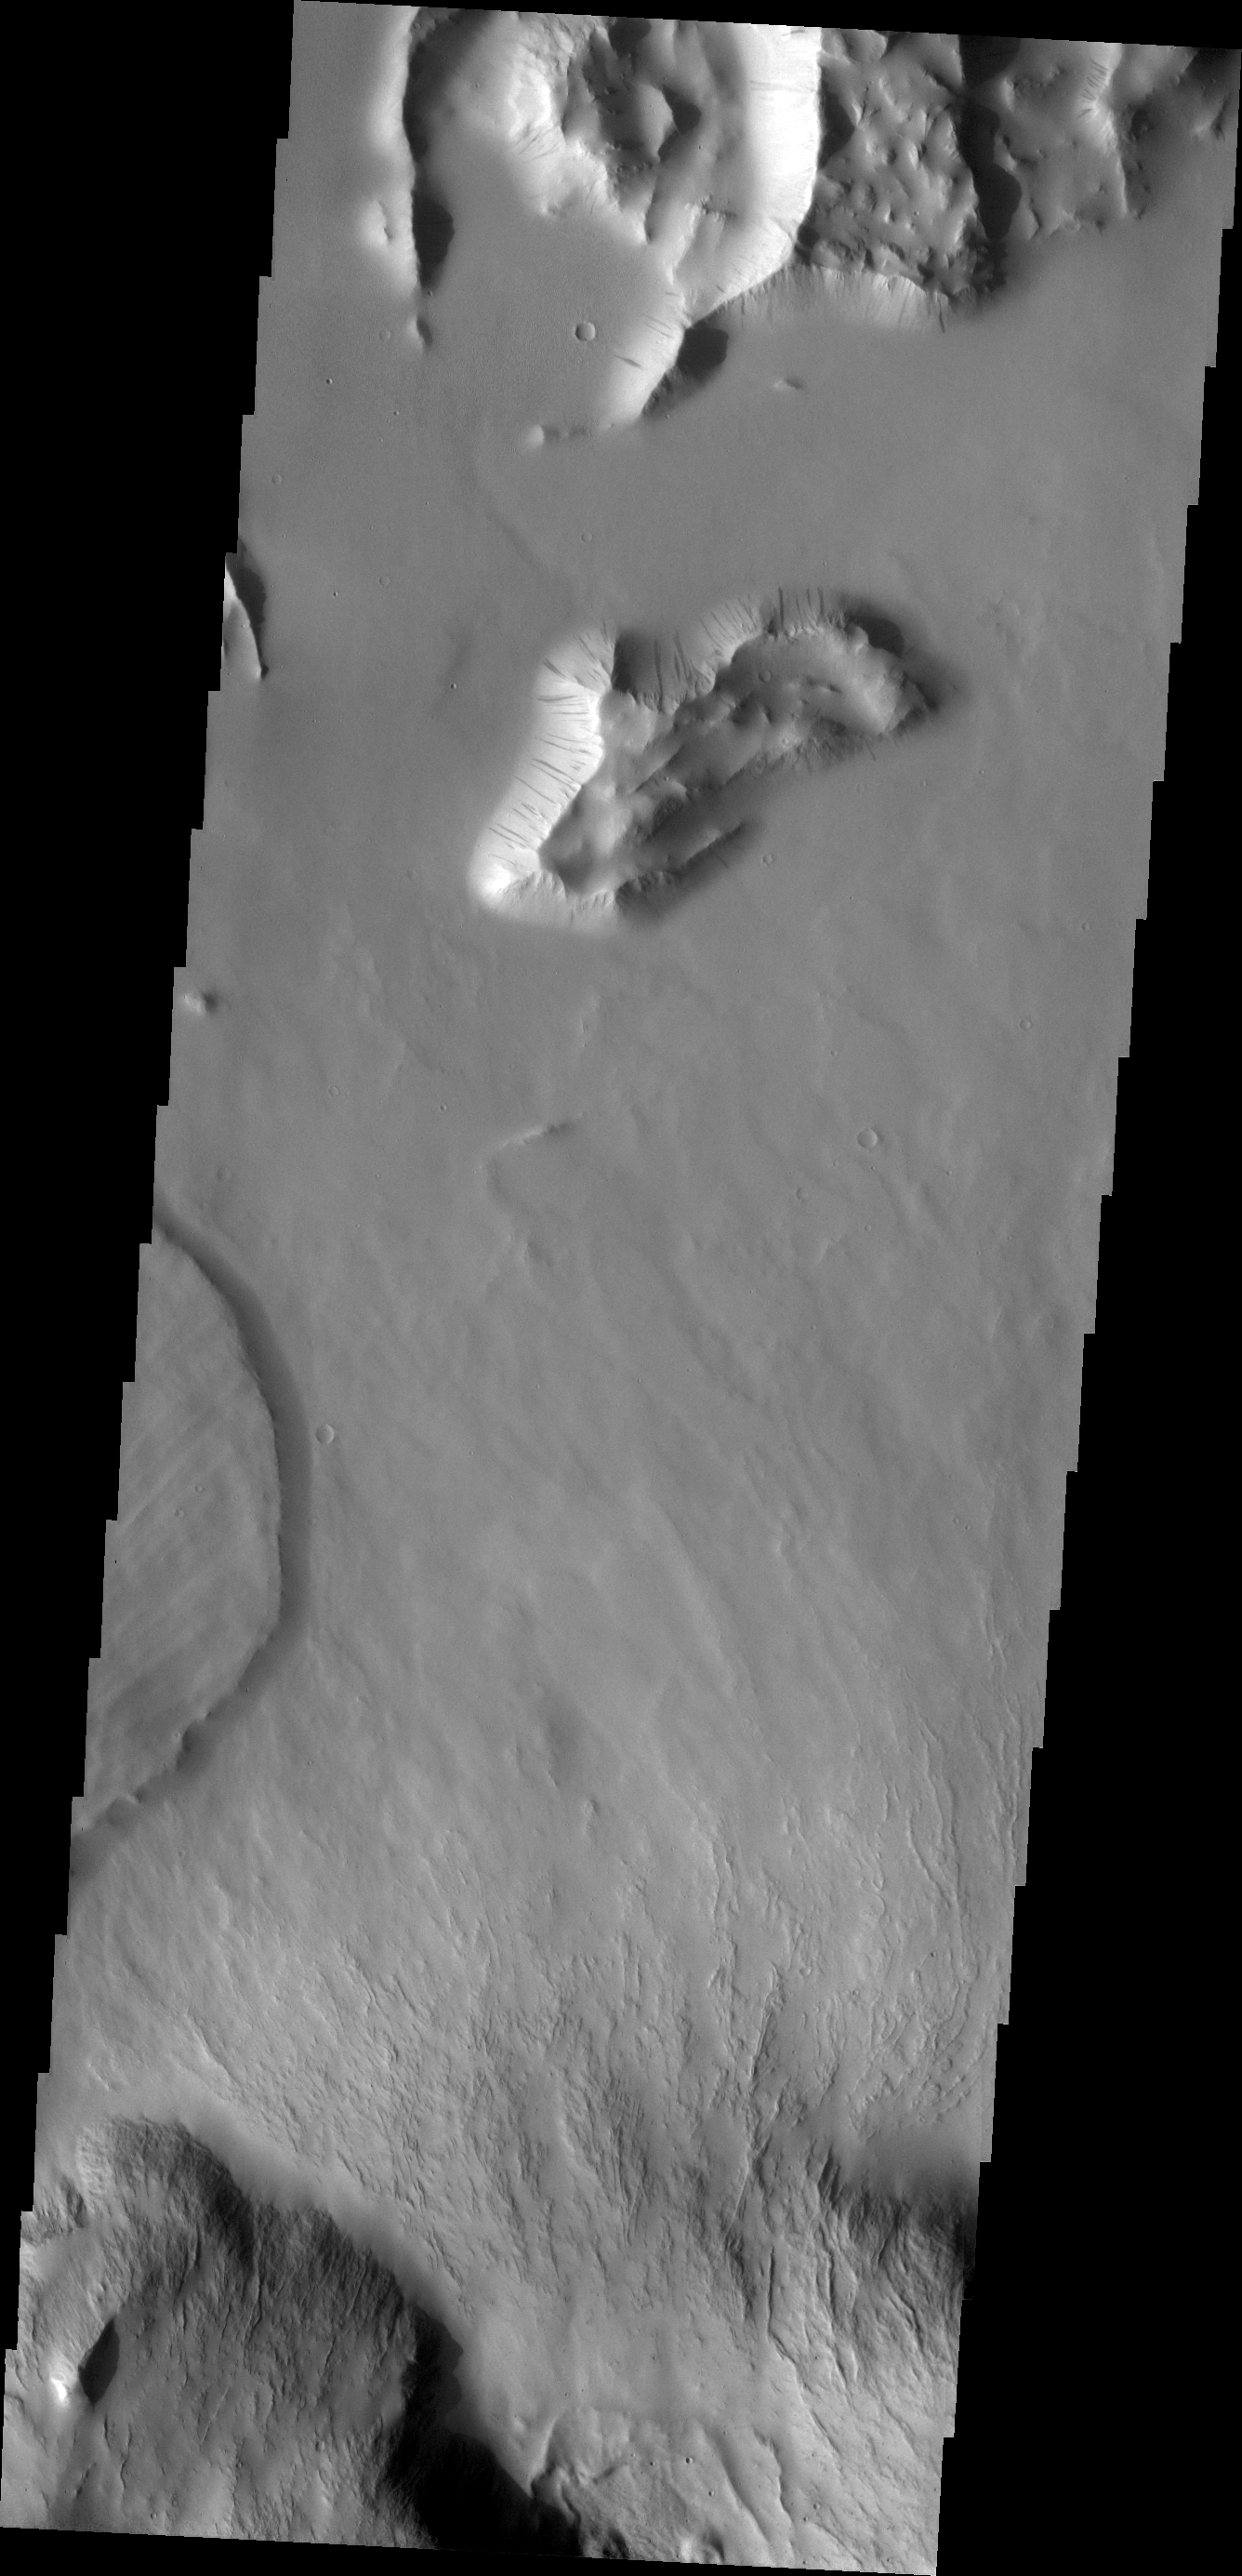

Olympus Mons

This VIS image shows a small portion of the northern escarpment of Olympus Mons. The semi-circular deposit on the left side of the frame is a large landslide deposit.

Credit: NASA/JPL/ASU